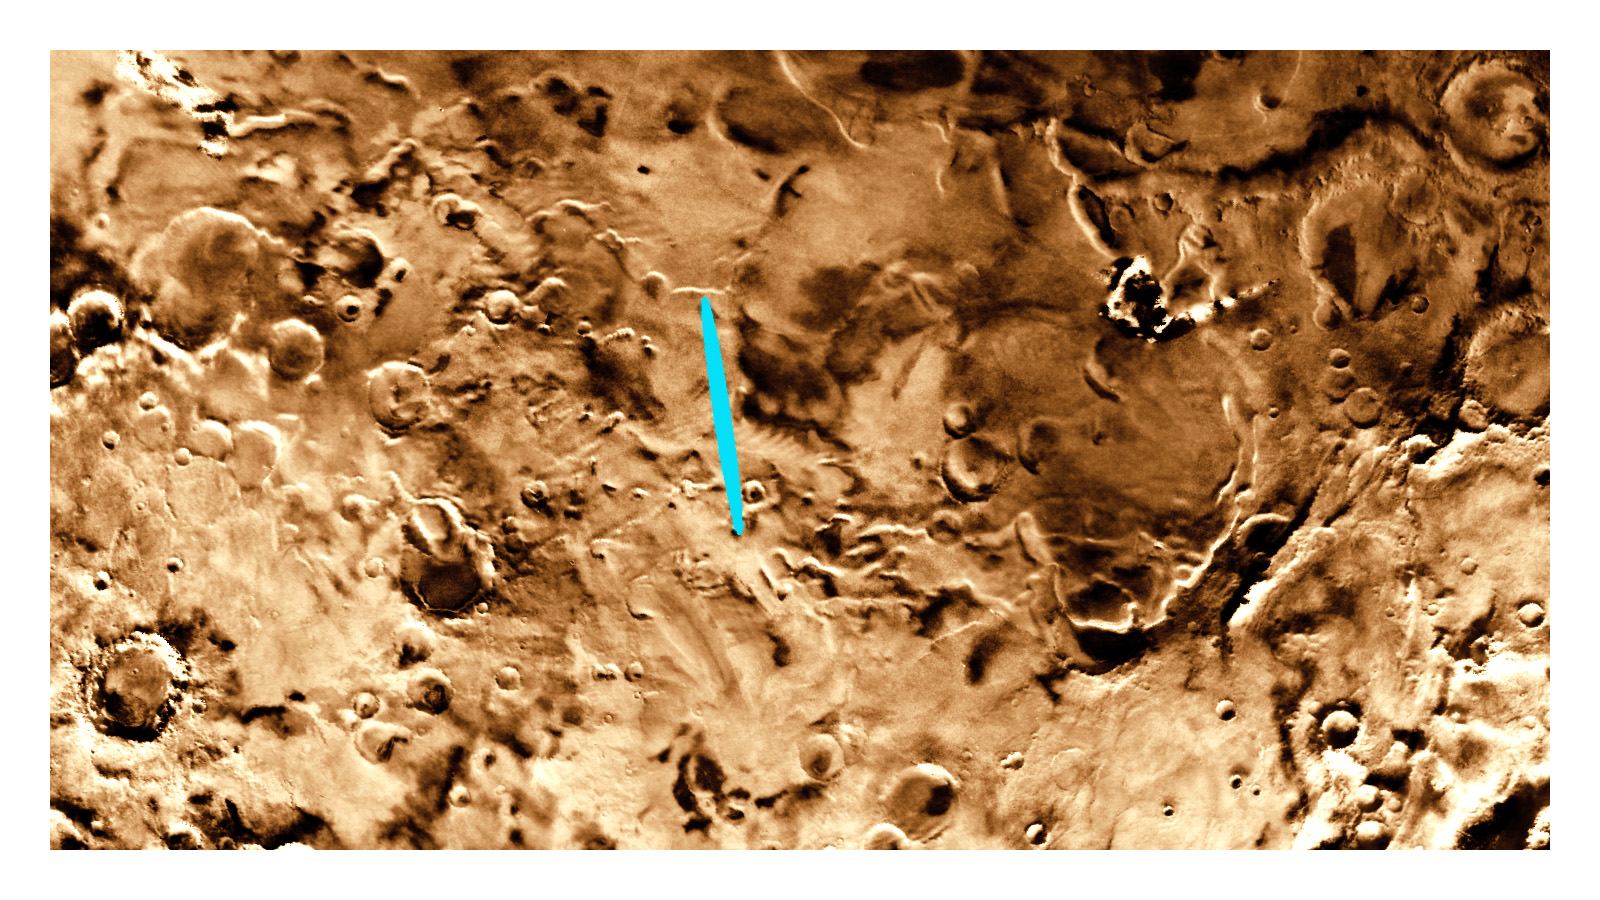

Proposed Mars Polar Lander Landing Site (Flat Map)

This map of Mars was created using Viking images. It shows the original landing zone selected for the Mars Polar Lander. A bright blue ellipse indicates the landing location of the landing site. The ellipse is 5 kilometers wide and 90 kilometers long. The landing site is located at latitude 76 degrees South, longitude 195 degrees West.

Launched Jan. 3, Mars Polar Lander will set down gently on the Red Planet Dec. 3 for the start of a three-month mission to help scientists study the planet’s climate history. Polar Lander was launched toward a Colorado-sized area at about 75 degrees south latitude on Mars. Mission planners have been reviewing images and three-dimensional topographic measurements from NASA’s orbiting Mars Global Surveyor mission to pick a safe and scientifically interesting spot to land.

Piggybacking on the Polar Lander are two basketball-sized aeroshells containing the Deep Space 2 microprobes. Part of NASA’s New Millennium program, which tests risky new technologies for future science missions, these two grapefruit-sized penetrators will smash into Mars at about 400 mph and search for signs of water ice about 3 feet below the surface.

Mars Polar Lander and its companion mission, the Mars Climate Orbiter, make up the second wave of spacecraft in the long-term Mars Surveyor Program, which is managed by the Jet Propulsion Laboratory for NASA’s Office of Space Science. JPL’s industrial partner in the development and operation of the Mars Global Surveyor, Polar Lander, and Climate Orbiter spacecraft is Lockheed Martin Astronautics, Denver, CO. JPL is a division of the California Institute of Technology, Pasadena, CA.

Credit: NASA/JPL